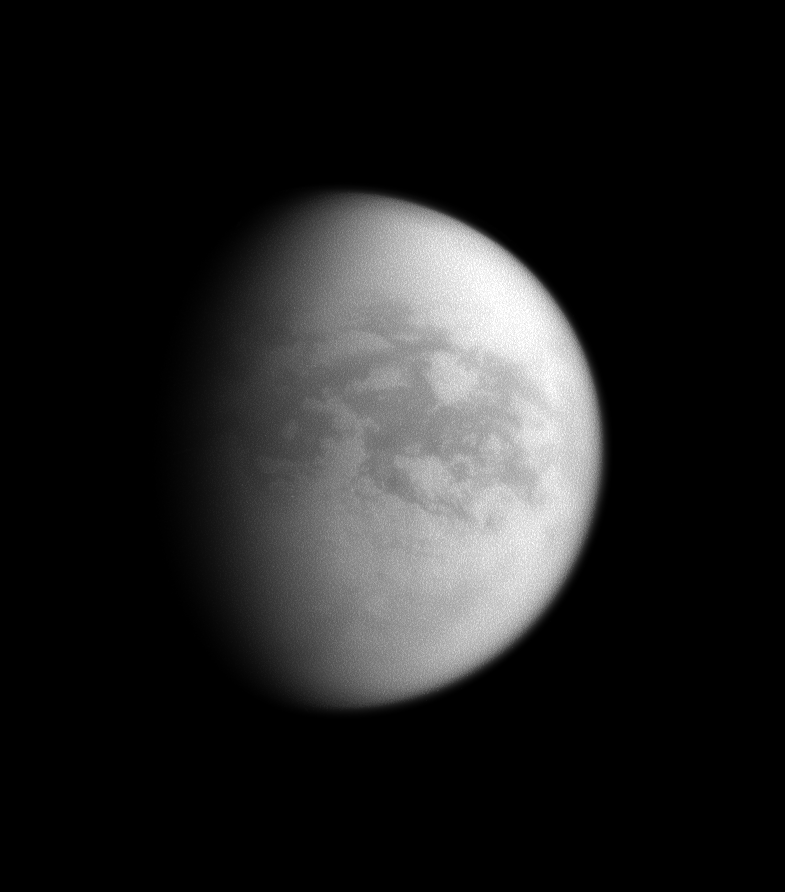

Saturn’s View of Titan’s Trailing Hemisphere

Although this image is centered on the Saturn-facing hemisphere of Titan, here the sun illuminates mainly the trailing hemisphere of Saturn’s largest moon.

The image was taken with the Cassini spacecraft narrow-angle camera on Nov. 9, 2008 using a spectral filter sensitive to wavelengths of infrared light centered at 938 nanometers. The view was obtained at a distance of approximately 1.774 million kilometers (1.102 million miles) from Titan and at a Sun-Titan-spacecraft, or phase, angle of 56 degrees. Image scale is 11 kilometers (7 miles) per pixel.

The Cassini-Huygens mission is a cooperative project of NASA, the European Space Agency and the Italian Space Agency. The Jet Propulsion Laboratory, a division of the California Institute of Technology in Pasadena, manages the mission for NASA’s Science Mission Directorate, Washington, D.C. The Cassini orbiter and its two onboard cameras were designed, developed and assembled at JPL. The imaging operations center is based at the Space Science Institute in Boulder, Colo.

Credit: NASA/JPL/Space Science Institute